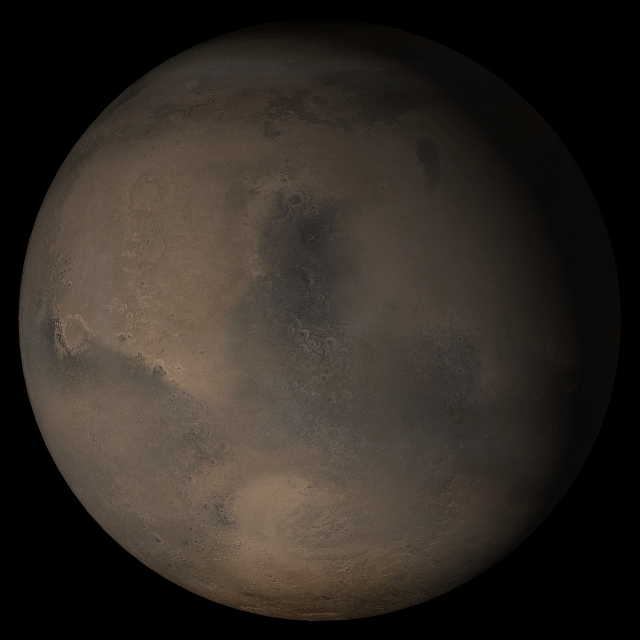

Mars at Ls 341°: Syrtis Major

20 December 2005
This picture is a composite of Mars Global Surveyor (MGS) Mars Orbiter Camera (MOC) daily global images acquired at Ls 341° during a previous Mars year. This month, Mars looks similar, as Ls 341° occurs in mid-December 2005. The picture shows the Syrtis Major face of Mars. Over the course of the month, additional faces of Mars as it appears at this time of year are being posted for MOC Picture of the Day. Ls, solar longitude, is a measure of the time of year on Mars. Mars travels 360° around the Sun in 1 Mars year. The year begins at Ls 0°, the start of northern spring and southern autumn.

Season: Southern Northern Winter/Southern Summer

Credit: NASA/JPL/Malin Space Science Systems